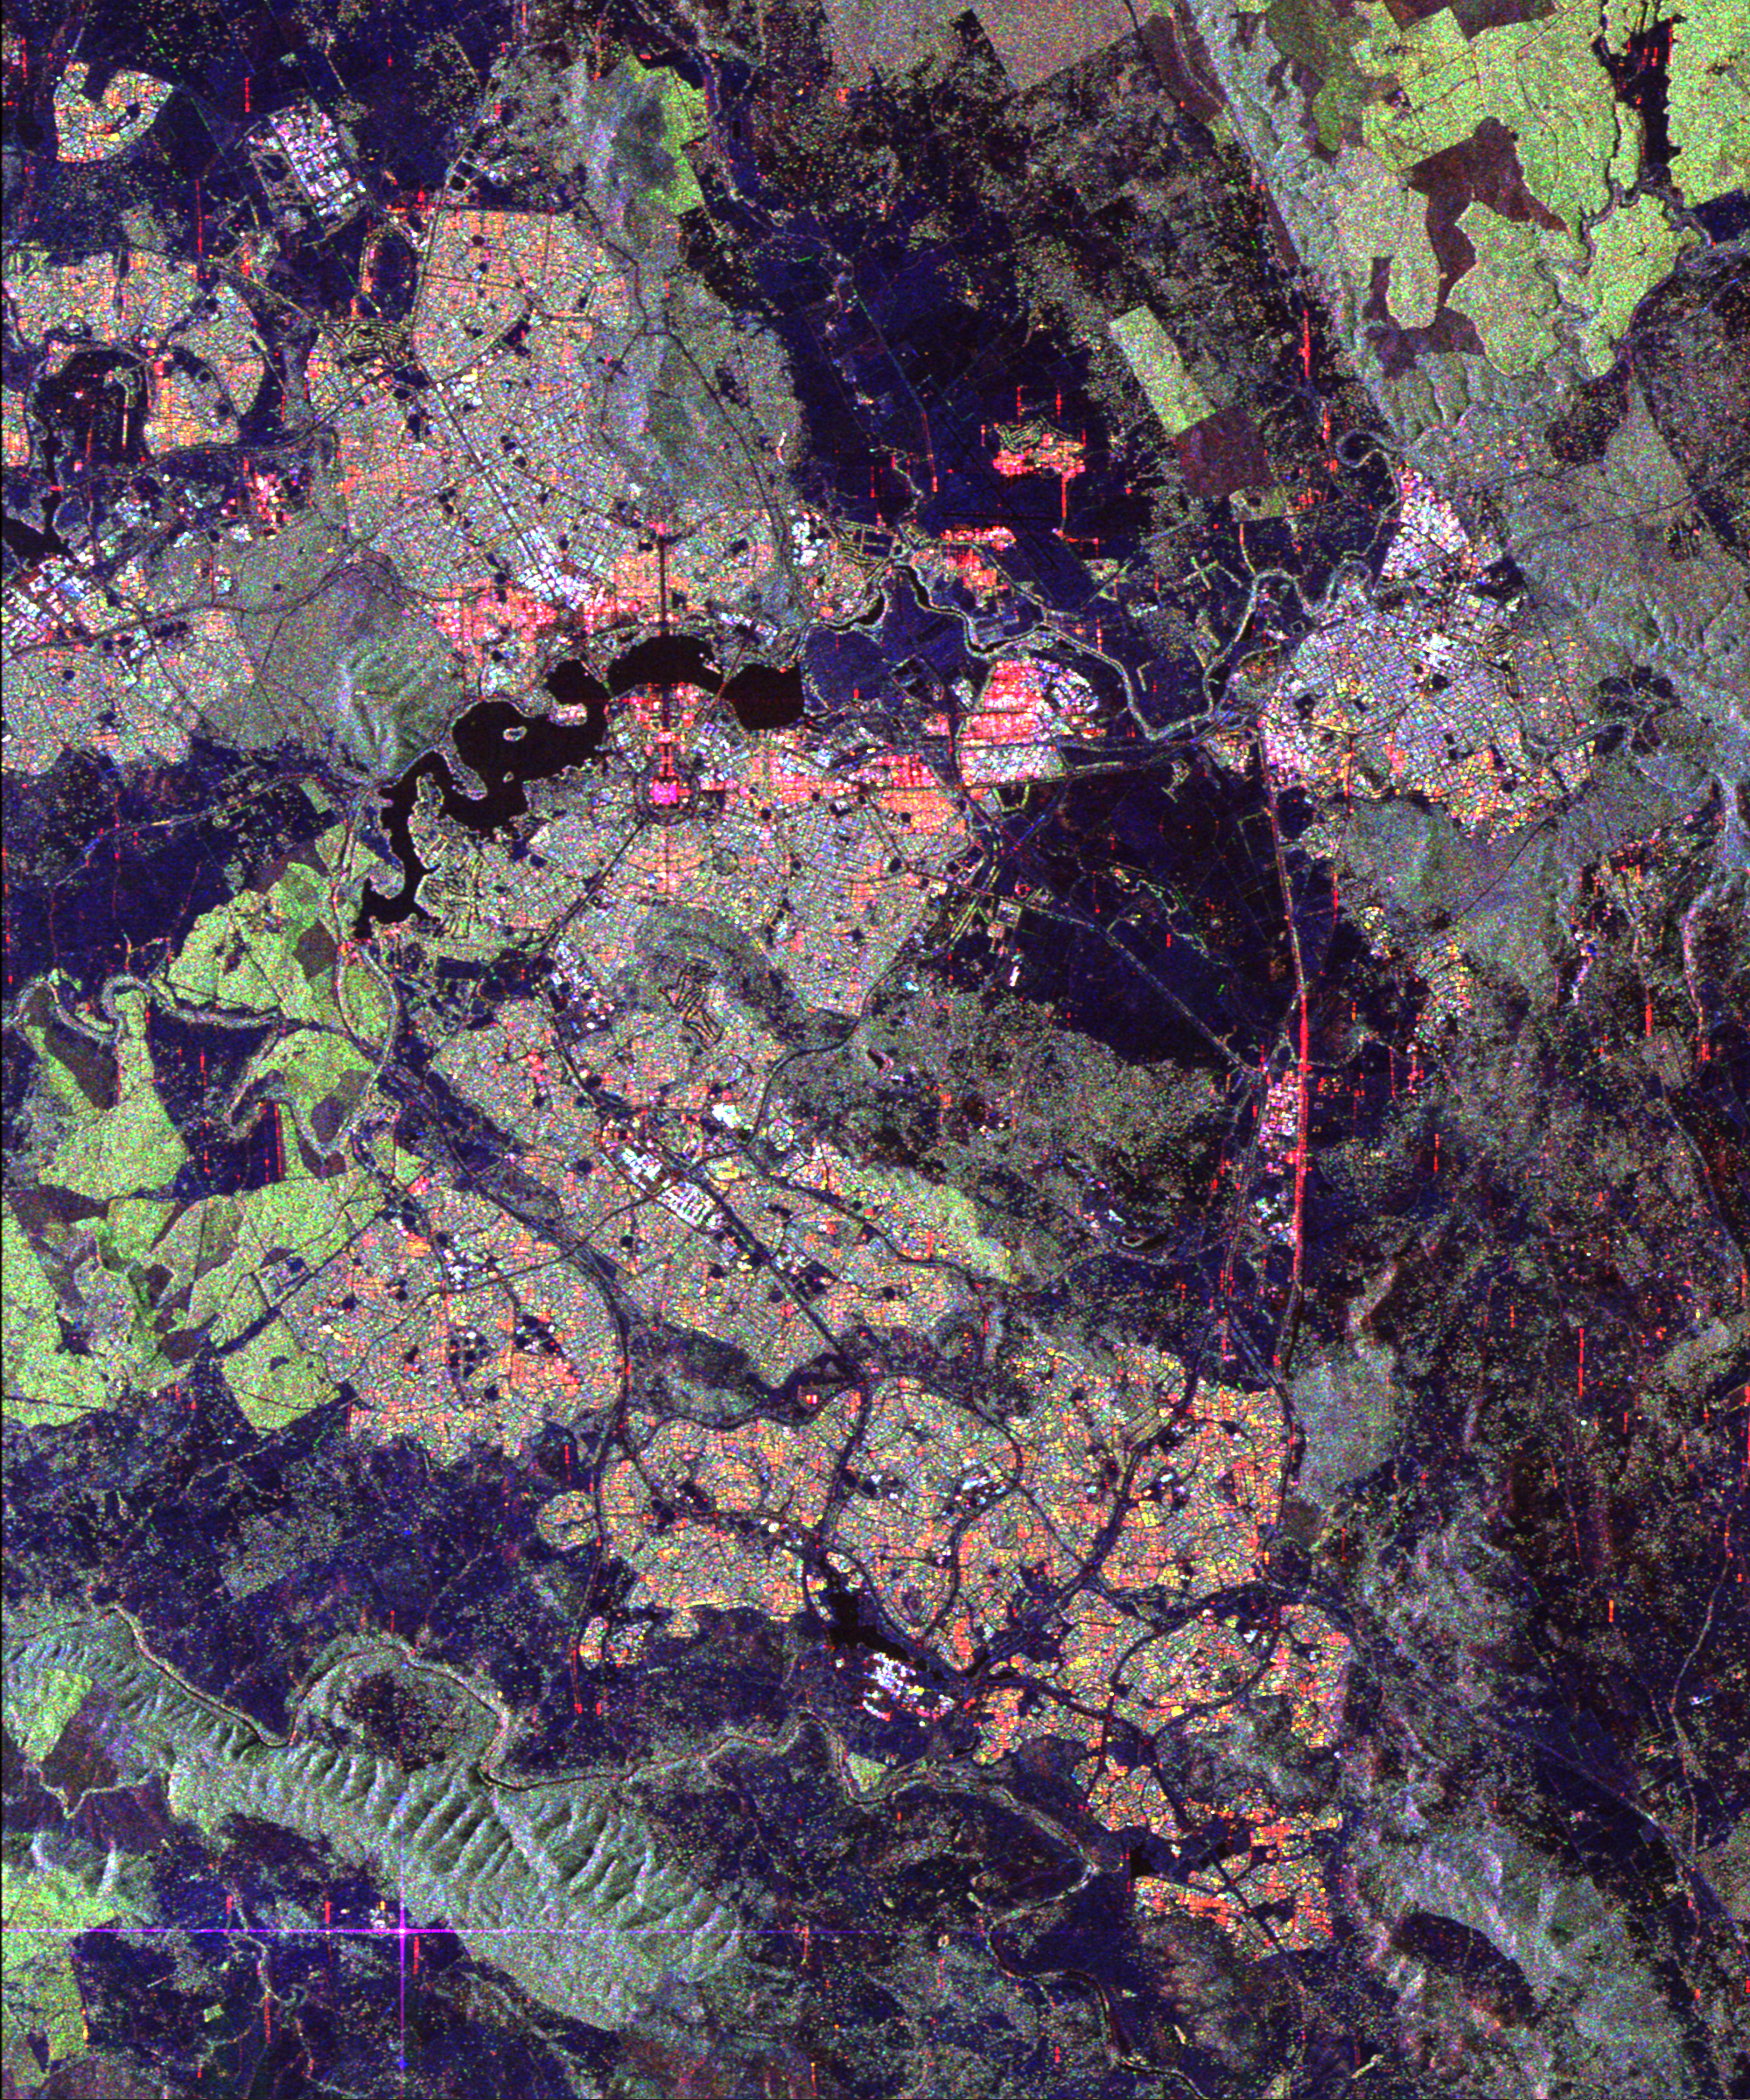

Space Radar Image of Canberra, Australia

Australia’s capital city, Canberra, is shown in the center of this spaceborne radar image. Images like this can help urban planners assess land use patterns. Heavily developed areas appear in bright patchwork patterns of orange, yellow and blue. Dense vegetation appears bright green, while cleared areas appear in dark blue or black. Located in southeastern Australia, the site of Canberra was selected as the capital in 1901 as a geographic compromise between Sydney and Melbourne. Design and construction of the city began in 1908 under the supervision of American architect Walter Burley-Griffin. Lake Burley-Griffin is located above and to the left of the center of the image. The bright pink area is the Parliament House. The city streets, lined with government buildings, radiate like spokes from the Parliament House. The bright purple cross in the lower left corner of the image is a reflection from one of the large dish-shaped radio antennas at the Tidbinbilla, Canberra Deep Space Network Communication Complex, operated jointly by NASA and the Australian Space Office.

This image was acquired by the Spaceborne Imaging Radar-C/X-band Synthetic Aperture Radar (SIR-C/X-SAR) on April 10, 1994, onboard the space shuttle Endeavour. The image is 28 kilometers by 25 kilometers (17 miles by 15 miles) and is centered at 35.35 degrees south latitude, 149.17 degrees east longitude. North is toward the upper left. The colors are assigned to different radar frequencies and polarizations as follows: red is L-band, horizontally transmitted and received; green is L-band, horizontally transmitted and vertically received; and blue is C-band, horizontally transmitted and vertically received. SIR-C/X-SAR, a joint mission of the German, Italian, and United States space agencies, is part of NASA’s Office of Mission to Planet Earth.

Credit: NASA/JPL